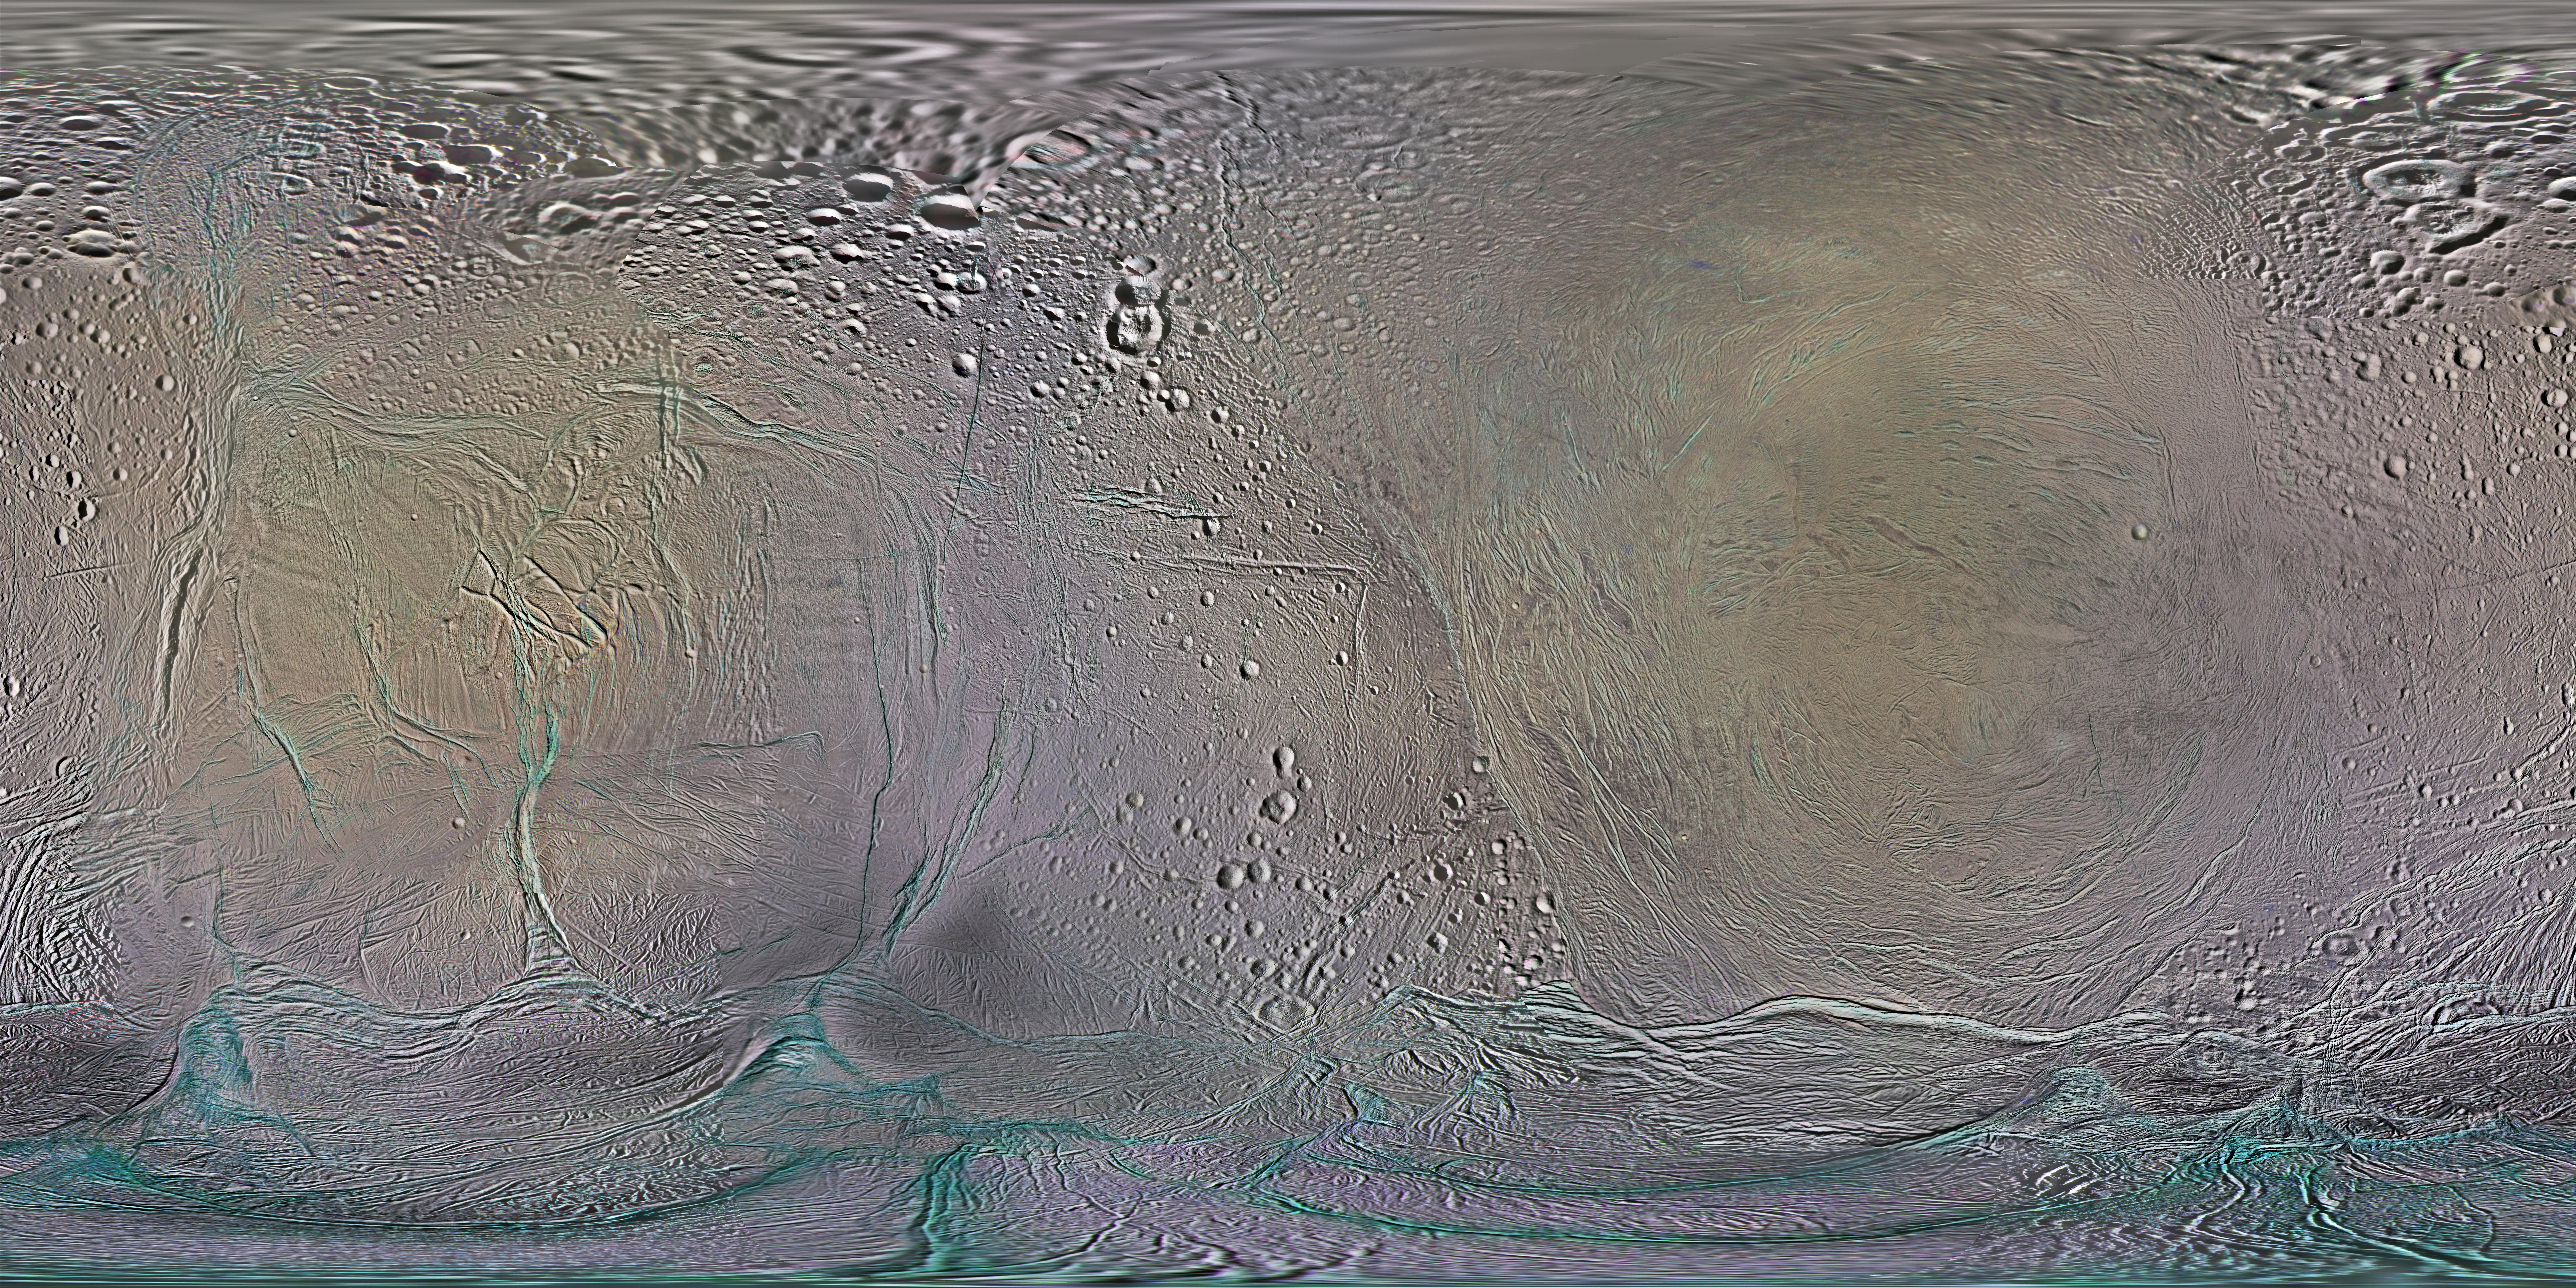

Color Maps of Enceladus – 2014

This set of global, color mosaics of Saturn’s moon Enceladus was produced from images taken by NASA’s Cassini spacecraft during its first ten years exploring the Saturn system. These are the first global color maps of these moons produced from the Cassini data.

The yellowish and magenta tones in the map are believed to be due to differences in the thickness of surface deposits there. In addition, many of the most recently formed fractures on Enceladus have a stronger ultraviolet signature (meaning they are brighter), and they appear bluish in these maps. The famous “tiger stripe” fractures, which are the sources of the plumes venting gas and dust into space have a similar color. Researchers think this color could be due to large-grained ice exposed on the surface. Other subtle color markings are related to the moon’s local and regional geologic history.

The colors shown in these global mosaics are enhanced, or broader, relative to human vision, extending into the ultraviolet and infrared range.

Resolution on Enceladus in the maps is 100 meters per pixel.

Image selection, radiometric calibration, geographic registration and photometric correction, as well as mosaic selection and assembly were performed by Paul Schenk at the Lunar and Planetary Institute. Original image planning and targeting for Saturn’s icy moons were performed by Tilman Denk (Frei Universitat, Berlin) and Paul Helfenstein (Cornell University, Ithaca, New York).

The Cassini-Huygens mission is a cooperative project of NASA, the European Space Agency and the Italian Space Agency. NASA’s Jet Propulsion Laboratory, a division of the California Institute of Technology in Pasadena, manages the mission for NASA’s Science Mission Directorate, Washington. The Cassini orbiter and its two onboard cameras were designed, developed and assembled at JPL. The imaging operations center is based at the Space Science Institute in Boulder, Colo.

Credit: NASA/JPL-Caltech/Space Science Institute/Lunar and Planetary Institute